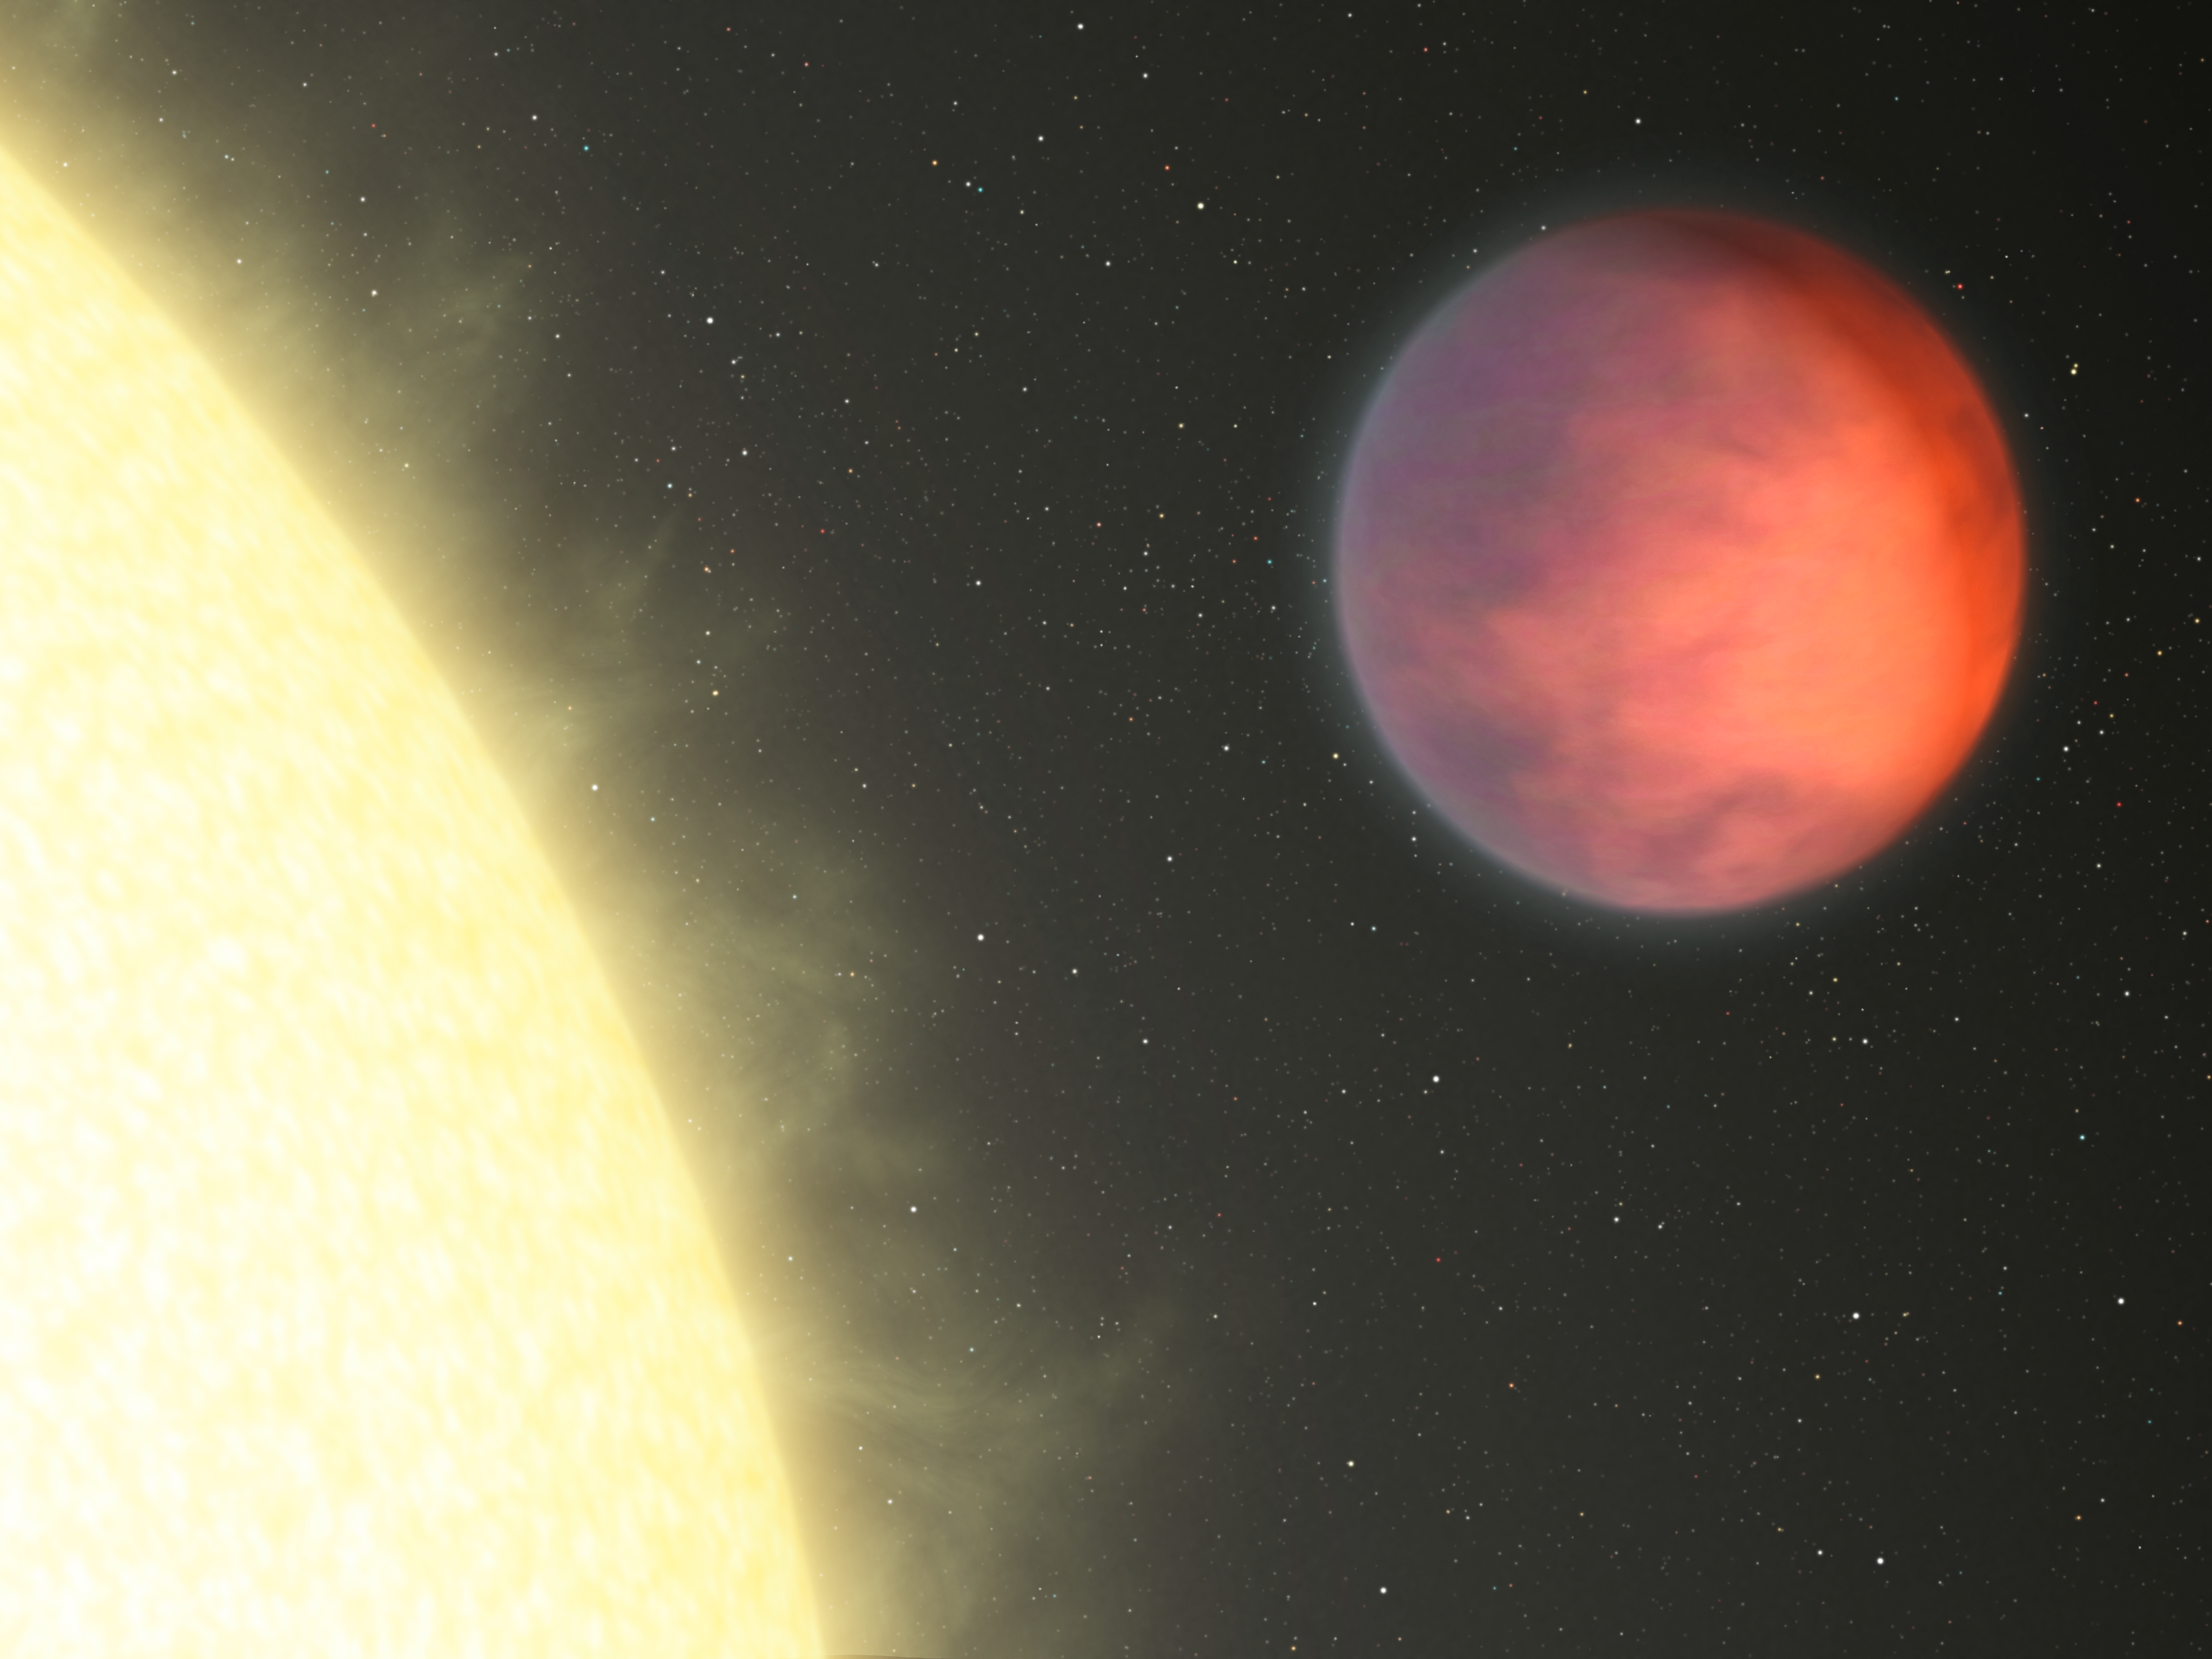

Planetary Hot Spot Not Under the Glare of Star (Artist Concept)

NASA’s Spitzer Space Telescope has found that the hottest part of a distant planet, named upsilon Andromedae b, is not under the glare of its host star as might be expected. Instead, the planet’s hot spot — illustrated here in this artist’s concept in brighter, orange hues — is more than 80 degrees to the side, closer to the dark side of the planet.

The planet is a hot gas giant that whips around its star every 4.6 days. Because it is so close to its star, it is tidally locked, meaning that one side is eternally bombarded by the star’s radiation. The other dark side never sees the light of day. Astronomers are scratching their heads as to why the planet’s hot material is found so far over to the side.

Credit: NASA/JPL-Caltech